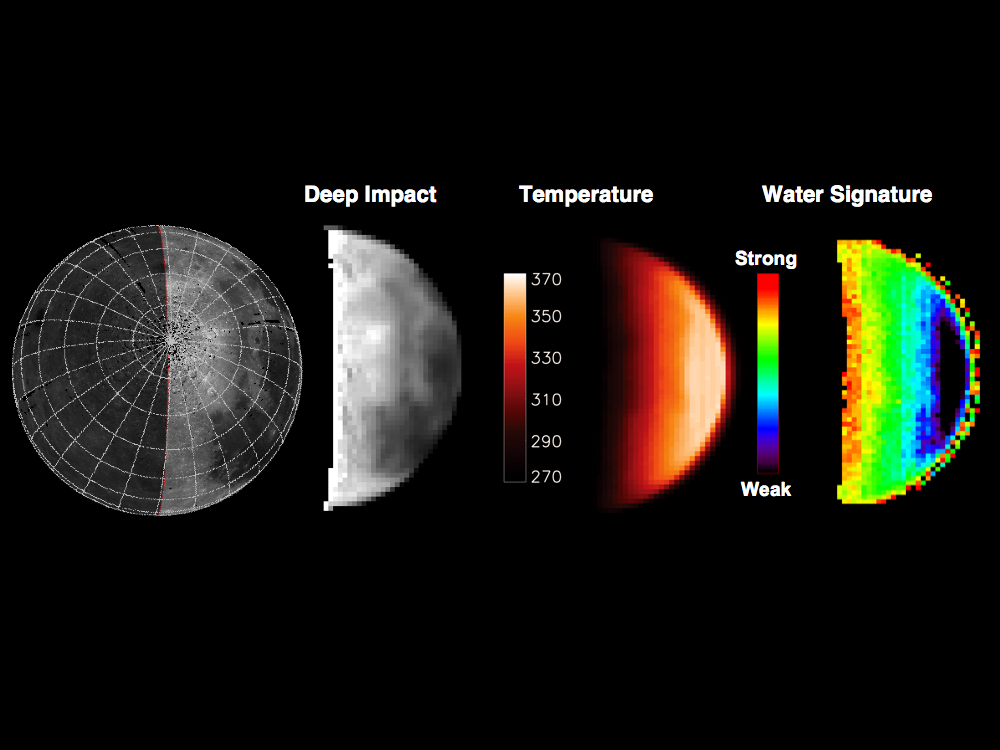

Water Abundance Dependent on Temperature

This chart highlights observations from NASA’s Deep Impact mission of the northern polar regions of the moon acquired on June 9, 2009. The image at left is a map of the moon taken by the U.S. Clementine satellite — the rest of the images are different representations of Deep Impact data, including measurements of brightness, temperature, and strength of a signature for water and hydroxyl molecules. The water signature varies significantly across the lunar surface; the strength of the signature is not correlated with terrain type but is highly dependent on temperature.

Since successfully carrying out its spectacular impact experiment at comet Tempel 1 on July 4, 2005, the Deep Impact spacecraft has been on an extended mission, called Epoxi, which culminates in a flyby of comet Hartley 2 on November 4, 2010. The spacecraft observed the moon for calibration purposes on several occasions en route to the second comet.

Credit: NASA/JPL-Caltech/University of Maryland